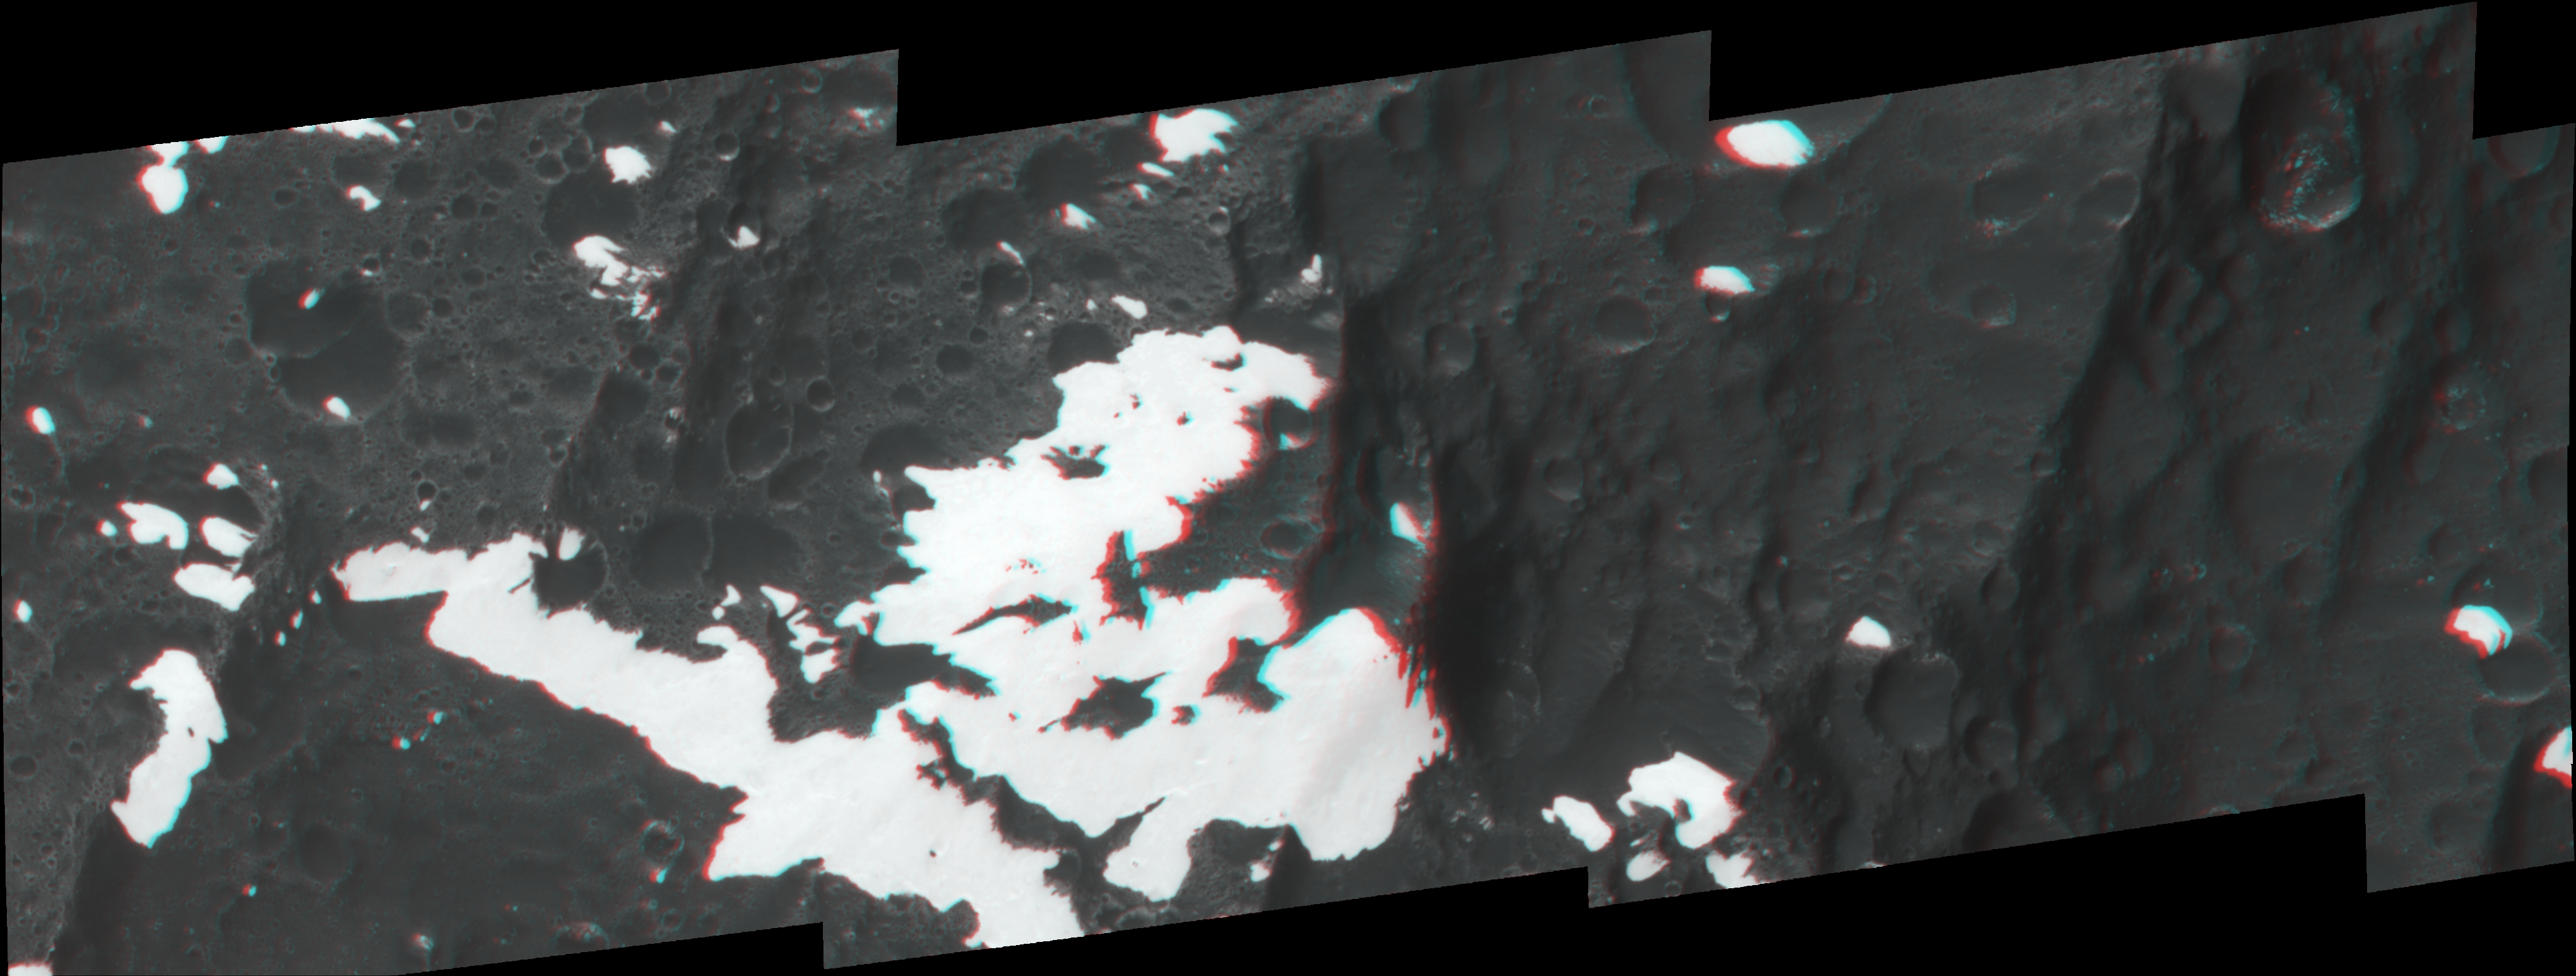

Towering Peaks of Iapetus

Figure 1

This stereo image, or anaglyph, shows huge mountains on Saturn’s moon Iapetus, imaged by NASA’s Cassini spacecraft during its very close flyby in Sept. 2007. These mountains are located at the moon’s equator in the westward-most part of the dark terrain.

Here, the brightness pattern on the surface is very complex. The mountain in the center of this view is part of the range informally named “the Voyager mountains” that were first detected on the limb of the moon in NASA Voyager spacecraft images. Interestingly, its eastern (right) flank is dark, while the other flanks are bright. This suggests that external material arriving on Iapetus from its orbital motion might play a role in the darkening process. One plausible source, the outer moons of Saturn, might provide a very thin but steady stream of very dark particles from the eastern direction as seen from this mountain.

The mosaic consists of six image footprints across the surface of Iapetus. The view is centered on terrain near 0.1 degree north latitude, 199 degrees west longitude. Image scale is approximately 46 meters (151 feet) per pixel.

The clear spectral filter images in this mosaic were obtained with the Cassini spacecraft narrow- angle camera on Sept. 10, 2007. Distances for the blue portion of the image range from 7,744 to 9,135 kilometers (4,812 to 5,676 miles) from Iapetus; distances for the red portion of the image range from 20,267 to 21,595 kilometers (12,593 to 13,418 miles) from the moon.

A separate, non-stereo version of the scene is included for comparison (figure 1).

Iapetus is 1,468 kilometers (912 miles) across.

The Cassini-Huygens mission is a cooperative project of NASA, the European Space Agency and the Italian Space Agency. The Jet Propulsion Laboratory, a division of the California Institute of Technology in Pasadena, manages the mission for NASA’s Science Mission Directorate, Washington, D.C. The Cassini orbiter and its two onboard cameras were designed, developed and assembled at JPL. The imaging operations center is based at the Space Science Institute in Boulder, Colo.

Credit: NASA/JPL/Space Science Institute